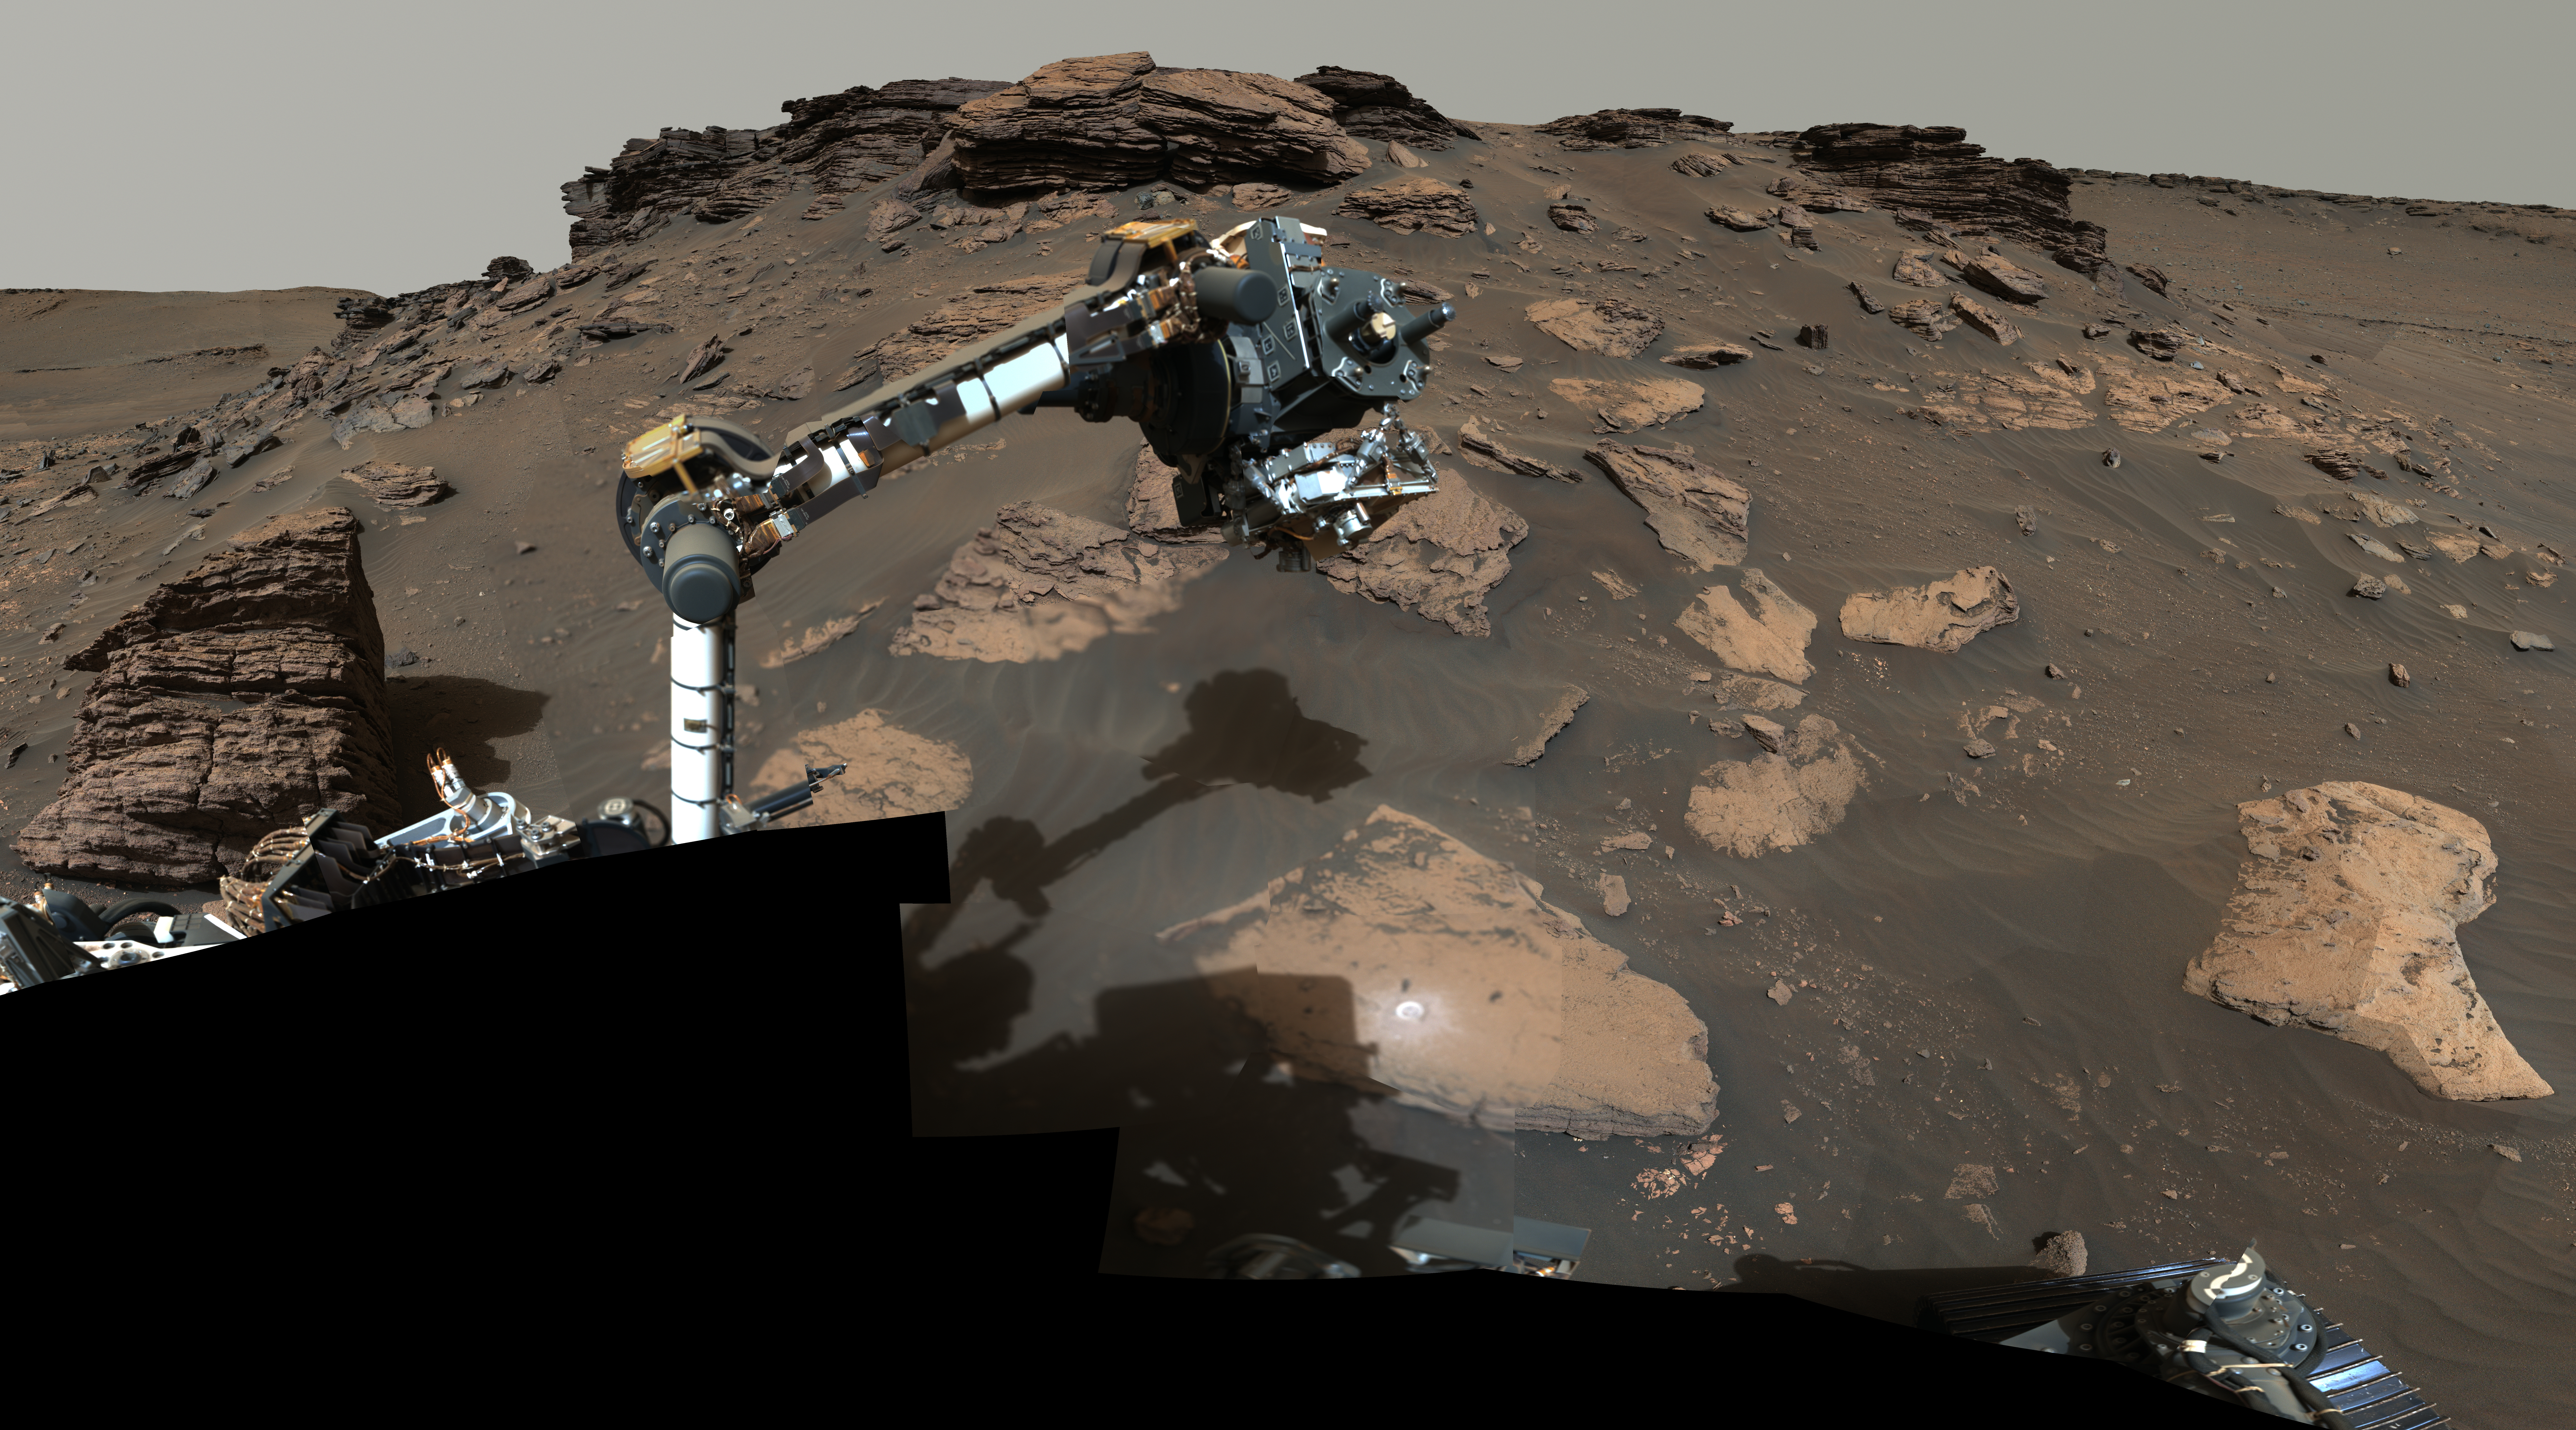

Perseverance Workspace at Skinner Ridge

NASA’s Perseverance rover puts its robotic arm to work around a rocky outcrop called “Skinner Ridge” in Mars’ Jezero Crater. Composed of multiple images, this mosaic shows layered sedimentary rocks in the face of a cliff in the delta, as well as one of the locations where the rover abraded a circular patch to analyze a rock’s composition.

The delta is an area where, billions of years ago, a river once flowed into a lake in Jezero Crater and deposited rocks and sediments in a fan shape. Scientists consider the delta one of the best places on Mars to search for potential signs of ancient microbial life. The verification of ancient life on the Red Planet carries an enormous burden of proof.

Figure A is an annotated version of the image that indicates the layered sedimentary rock unit known as “Rockytop” at the top of this mosaic. It also shows the abrasion patch Perseverance created at Skinner Ridge at the bottom center. For scale, the bright abrasion patch is about 2 inches (5 centimeters) in diameter.

The multiple images that compose this mosaic were acquired by Perseverance’s Mastcam-Z instrument between June 30 and July 8, 2022 (PDT), the 484th and 492nd Martian days, or sols, of the rover’s mission. The color bands of the image have been processed to improve visual contrast and accentuate color differences.

In the days after this mosaic was taken, Perseverance also extracted two classroom chalk-size pieces of rock (cylinders about 0.5 inches, or 13 millimeters, in diameter and 2.4 inches, or 60 millimeters, long) from Skinner Ridge and sealed them in ultra-clean sample tubes.

A key objective for Perseverance’s mission on Mars is astrobiology, including the search for signs of ancient microbial life. The rover will characterize the planet’s geology and past climate, pave the way for human exploration of the Red Planet, and be the first mission to collect and cache Martian rock and regolith (broken rock and dust).

Subsequent NASA missions, in cooperation with ESA (European Space Agency), would send spacecraft to Mars to collect these sealed samples from the surface and return them to Earth for in-depth analysis.

The Mars 2020 Perseverance mission is part of NASA’s Moon to Mars exploration approach, which includes Artemis missions to the Moon that will help prepare for human exploration of the Red Planet.

NASA’s Jet Propulsion Laboratory, which is managed for the agency by Caltech in Pasadena, California, built and manages operations of the Perseverance rover. Arizona State University leads the operations of the Mastcam-Z instrument, working in collaboration with Malin Space Science Systems in San Diego, on the design, fabrication, testing, and operation of the cameras, and in collaboration with the Neils Bohr Institute of the University of Copenhagen on the design, fabrication, and testing of the calibration targets.

Credit: NASA/JPL-Caltech/ASU/MSSS